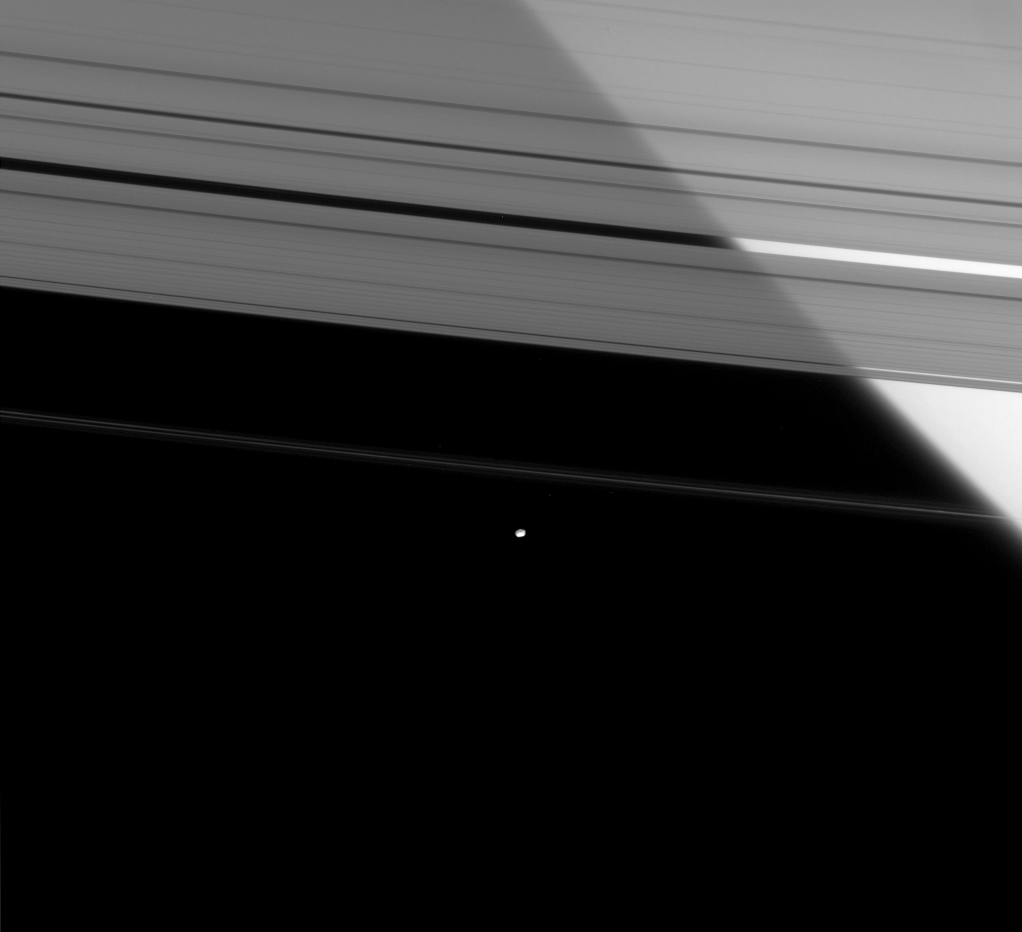

The Shepherd and Saturn

Saturn’s brilliant limb shines through the semi-transparent A ring, while the outer F ring shepherd moon hangs against the black sky.

F-ring shepherding moon Pandora (81 kilometers, or 50 miles across), along with the inner shepherd moon Prometheus (see PIA09887), helps to keep the narrow lanes of the F ring in check.

This view looks toward the unilluminated side of the rings from about 15 degrees above the ringplane. The image was taken in visible light with the Cassini spacecraft narrow-angle camera on April 5, 2008. The view was obtained at a distance of approximately 1.3 million kilometers (814,000 miles) from Pandora. Image scale is 8 kilometers (5 miles) per pixel.

The Cassini-Huygens mission is a cooperative project of NASA, the European Space Agency and the Italian Space Agency. The Jet Propulsion Laboratory, a division of the California Institute of Technology in Pasadena, manages the mission for NASA’s Science Mission Directorate, Washington, D.C. The Cassini orbiter and its two onboard cameras were designed, developed and assembled at JPL. The imaging operations center is based at the Space Science Institute in Boulder, Colo.

Credit: NASA/JPL/Space Science Institute